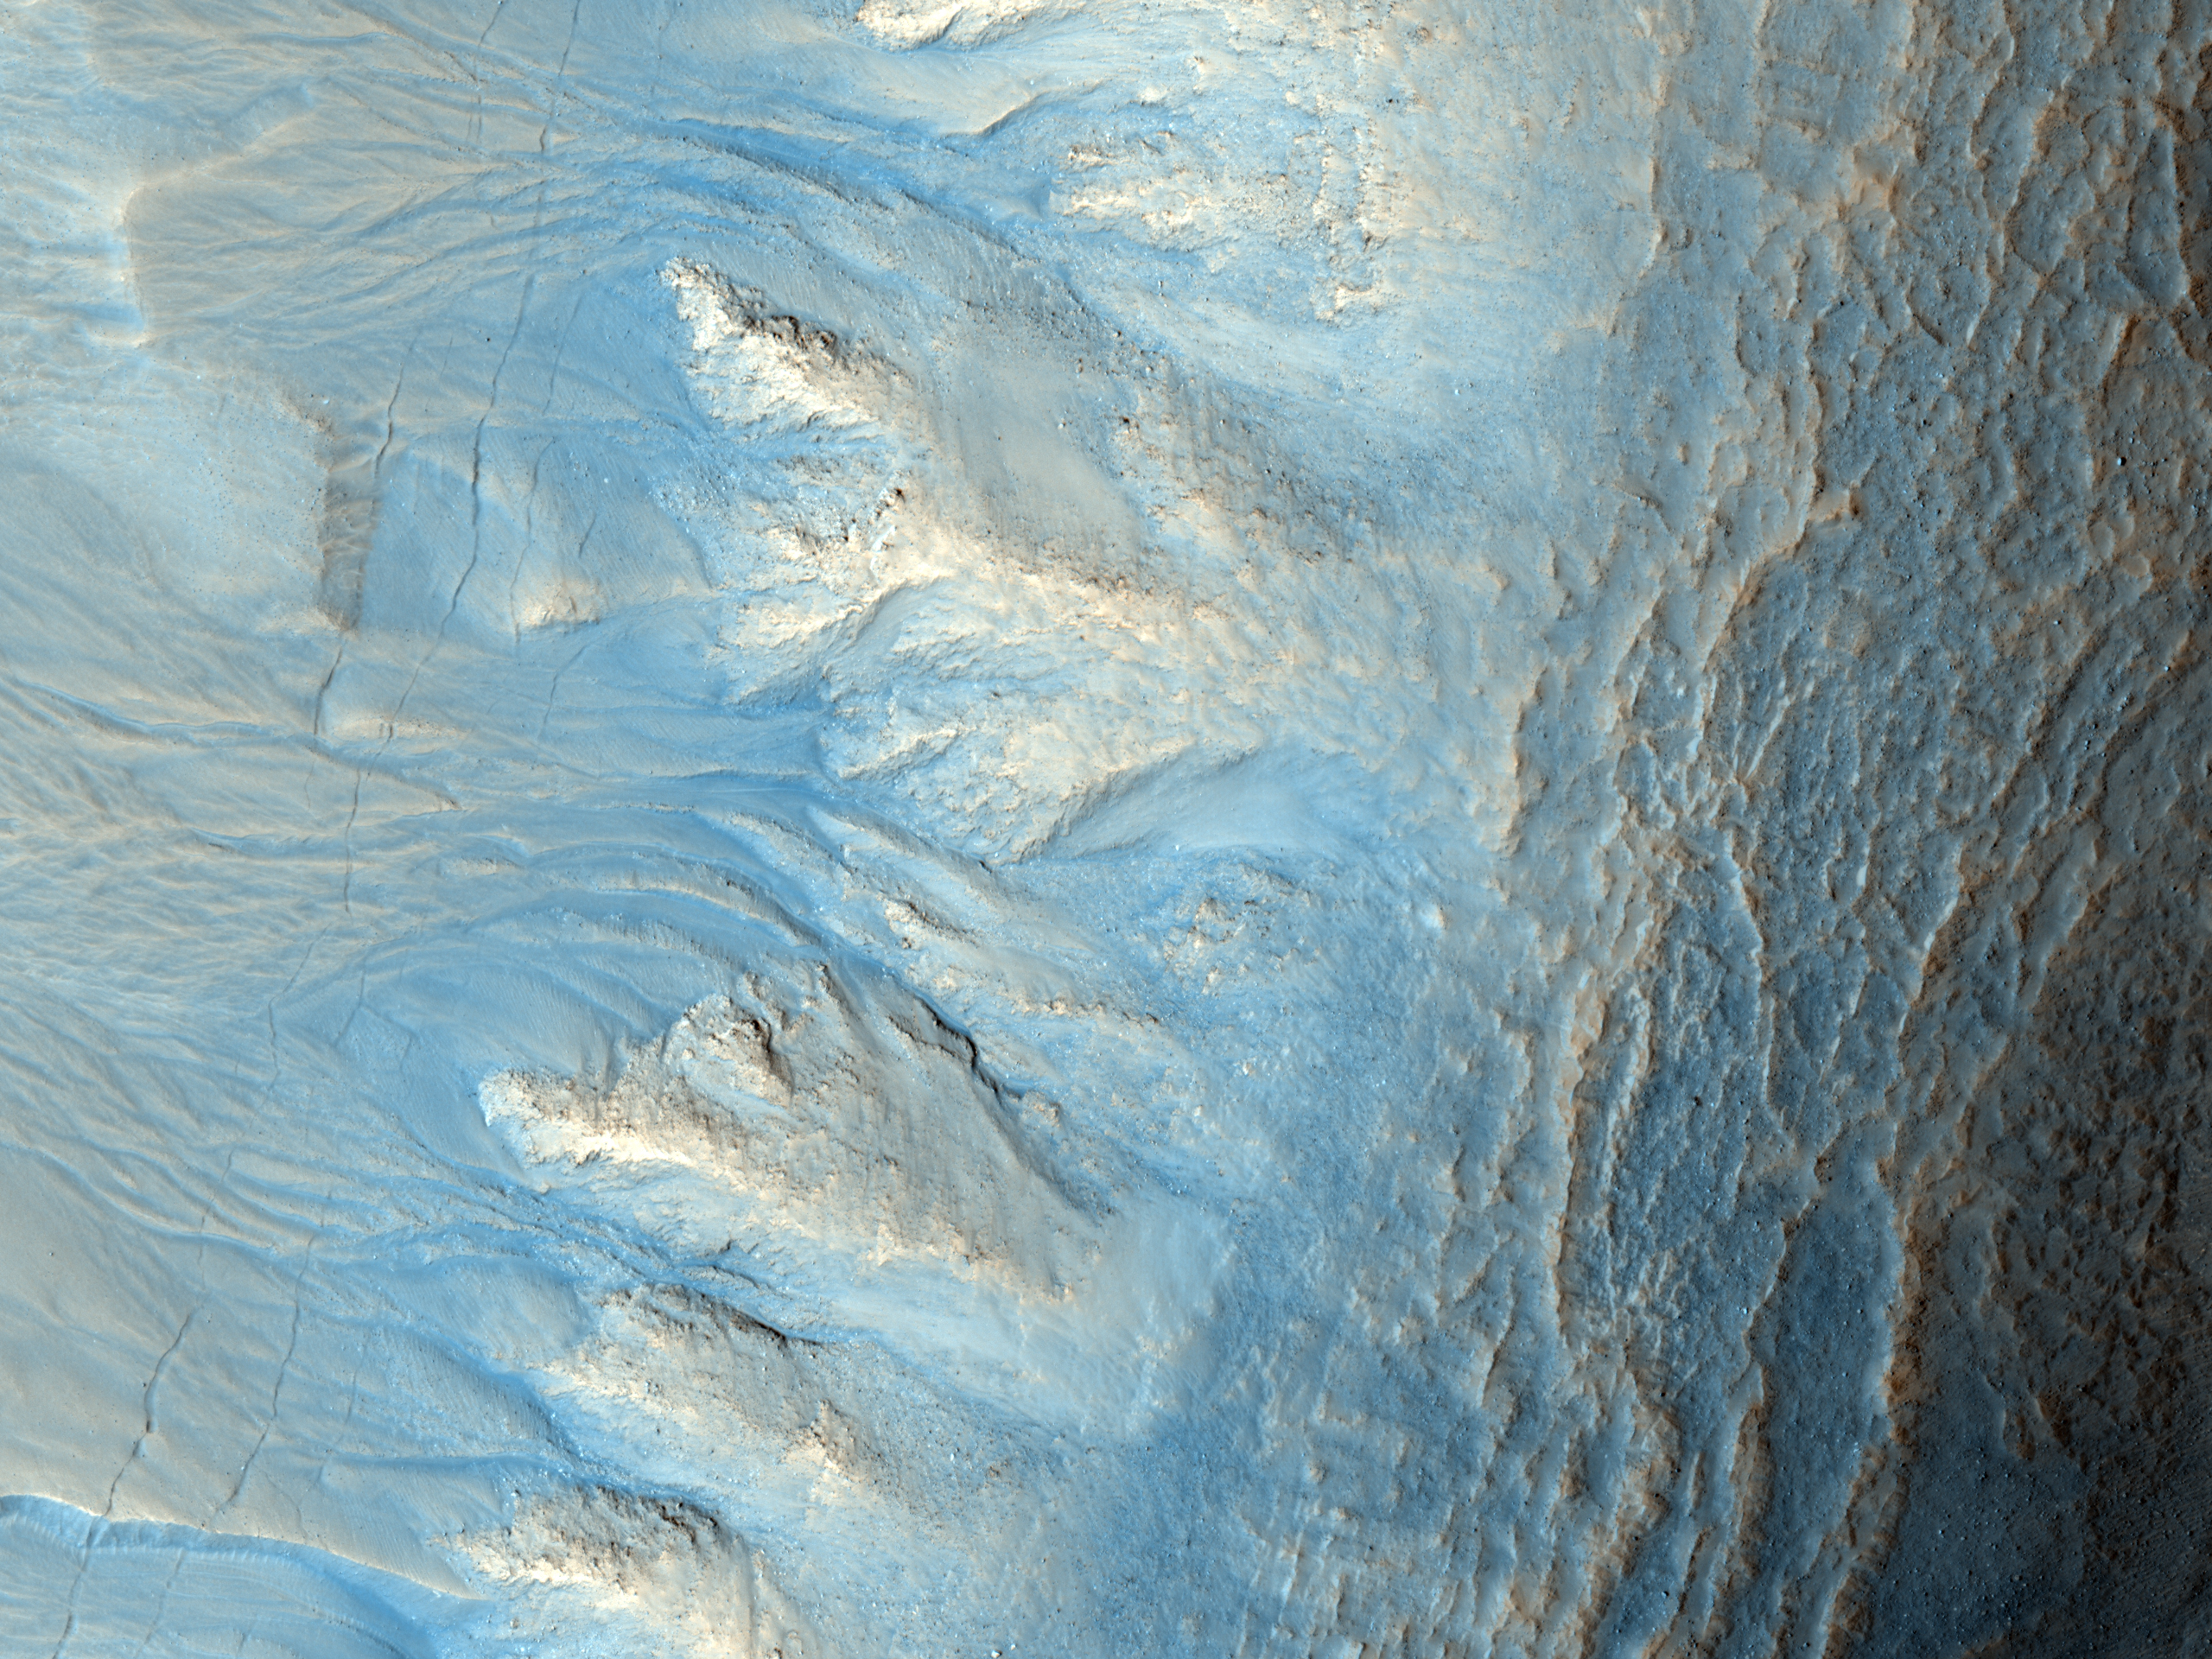

Northern Hemisphere Gullies on West-Facing Crater Slope, Mars

This image shows the west-facing side of an impact crater in the mid-latitudes of Mars’ northern hemisphere. The High Resolution Imaging Science Experiment (HiRISE) camera on NASA’s Mars Reconnaissance Orbiter took the image on April 13, 2010. It is one of 600 recent HiRISE observations newly released to NASA’s Planetary Data System.

Like many mid-latitude Martian craters, this one has gullies along its walls that are composed of alcoves, channels and debris aprons. The origins of these gullies have been the subject of much debate; they could have been formed by flowing water, liquid carbon dioxide or dry granular flows. The orientation of these gullies is of interest because many craters contain gullies only on certain walls, such as those that are pole-facing. This could be due to changes in orbital conditions affecting long-term climate cycles and differences in solar heating along specific walls.

Many of the other features observed in and around this crater are indicative of an ice-rich terrain, which may lend credence to the water formation hypothesis for these gullies. The most notable of these features is “scalloped” terrain in and around the crater. This type of terrain has been interpreted as a sign of surface caving, perhaps due to sublimation of underlying ice. (Sublimation is the process of a solid changing directly to a gas.)

Another sign of ice is the presence of parallel lines and pitted material on the crater floor, similar to what is referred to as concentric crater fill. Parallel linear cracks are also observed along the crater wall over the gullies, which could be due to thermal contraction of ice-rich material.

All of these features taken together are evidence for ice-rich material having been deposited in this region during different climatic conditions, material that has subsequently begun to melt and/or sublimate under current conditions. More recently, wind-blown deposits have accumulated around the crater, as evidenced by the parallel ridges dominating the landscape. Dust devil streaks are also visible crossing the wind-sculpted ridges.

This image spans a distance of about 1.2 kilometers (three-fourths of a mile) and is presented in false color, which aids in distinguishing among surface materials and textures. It is a portion of the HiRISE observation catalogued as ESP_017405_2270, of an area centered at 46.7 degrees north latitude, 90.2 degrees east longitude. Other image products from this observation are available at http://hirise.lpl.arizona.edu/ESP_017405_2270.

NASA’s Jet Propulsion Laboratory, a division of the California Institute of Technology in Pasadena, manages the Mars Reconnaissance Orbiter for NASA’s Science Mission Directorate, Washington. Lockheed Martin Space Systems, Denver, built the spacecraft. The High Resolution Imaging Science Experiment is operated by the University of Arizona, Tucson, and the instrument was built by Ball Aerospace & Technologies Corp., Boulder, Colo.

Credit: NASA/JPL-Caltech/University of Arizona